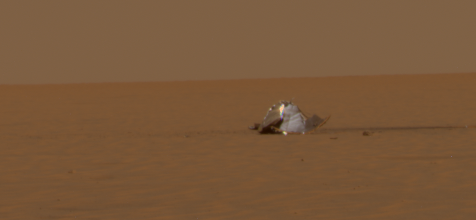

Opportunity’s Heat Shield Scene

This image from NASA’s Mars Exploration Rover Opportunity reveals the scene of the rover’s heat shield impact. In this view, Opportunity is approximately 130 meters (427 feet) away from the device that protected it while hurtling through the martian atmosphere.

The rover spent 36 sols investigating how the severe heating during entry through the atmosphere affected the heat shield. The most obvious is the fact that the heat shield inverted upon impact.

This is the panoramic camera team’s best current attempt at generating a true-color view of what this scene would look like if viewed by a human on Mars. It was generated from a mathematical combination of six calibrated, left-eye panoramic camera images acquired around 1:50 p.m. local solar time on Opportunity’s sol 322 (Dec. 19, 2004) using filters ranging in wavelengths from 430 to 750 nanometers.

Credit: NASA/JPL/Cornell